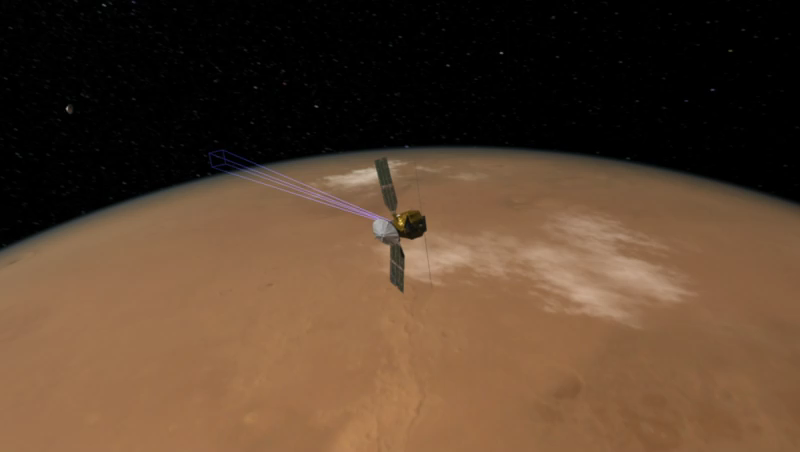

How to Take a Picture of a Spacecraft Landing

This artist’s animation shows how NASA’s Mars Reconnaissance Orbiter was able to snap a picture of NASA’s Phoenix Mars Lander as it parachuted down to the surface of Mars.

The purple lines shows Mars Reconnaissance Orbiter’s field of view.

The image of Phoenix on its parachute (see PIA10698) was taken by the High Resolution Imaging Science Experiment (HiRISE) camera on NASA’s Mars Reconnaissance Orbiter.

Photojournal Note: As planned, the Phoenix lander, which landed May 25, 2008 23:53 UTC, ended communications in November 2008, about six months after landing, when its solar panels ceased operating in the dark Martian winter.

Credit: NASA/JPL-Caltech